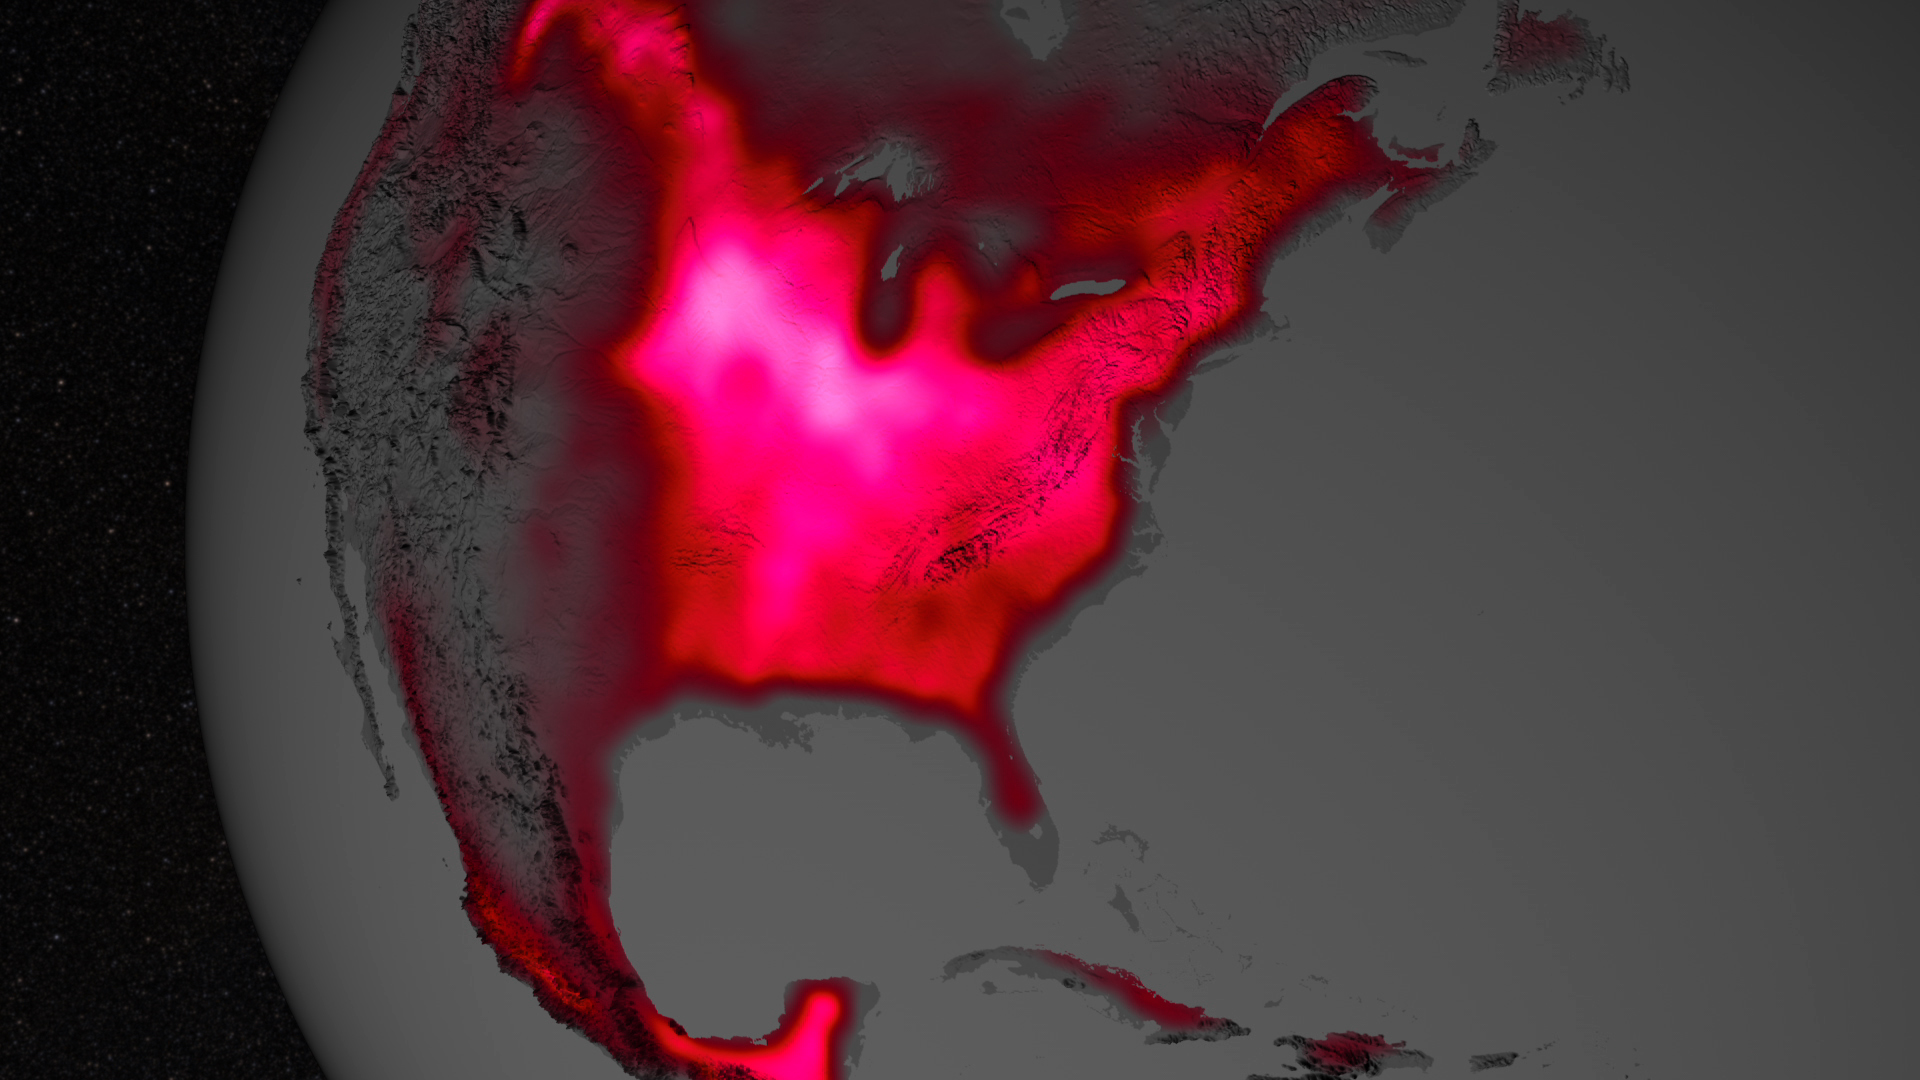

Photosynthetic Activity in US Midwest

Amazing the things you can 'see' from space, if you just know how to look ... Satellite data show that during the Northern Hemisphere's growing season, the U.S. Midwest boasts more photosynthetic activity than any other spot on Earth. The magnitude of fluorescence portrayed in this visualization prompted researchers to take a closer look at the productivity of the U.S. Corn Belt. The glow represents fluorescence measured from land plants in early July, over a period from 2007 to 2011.

Credit: NASA's Goddard Space Flight Center More here: